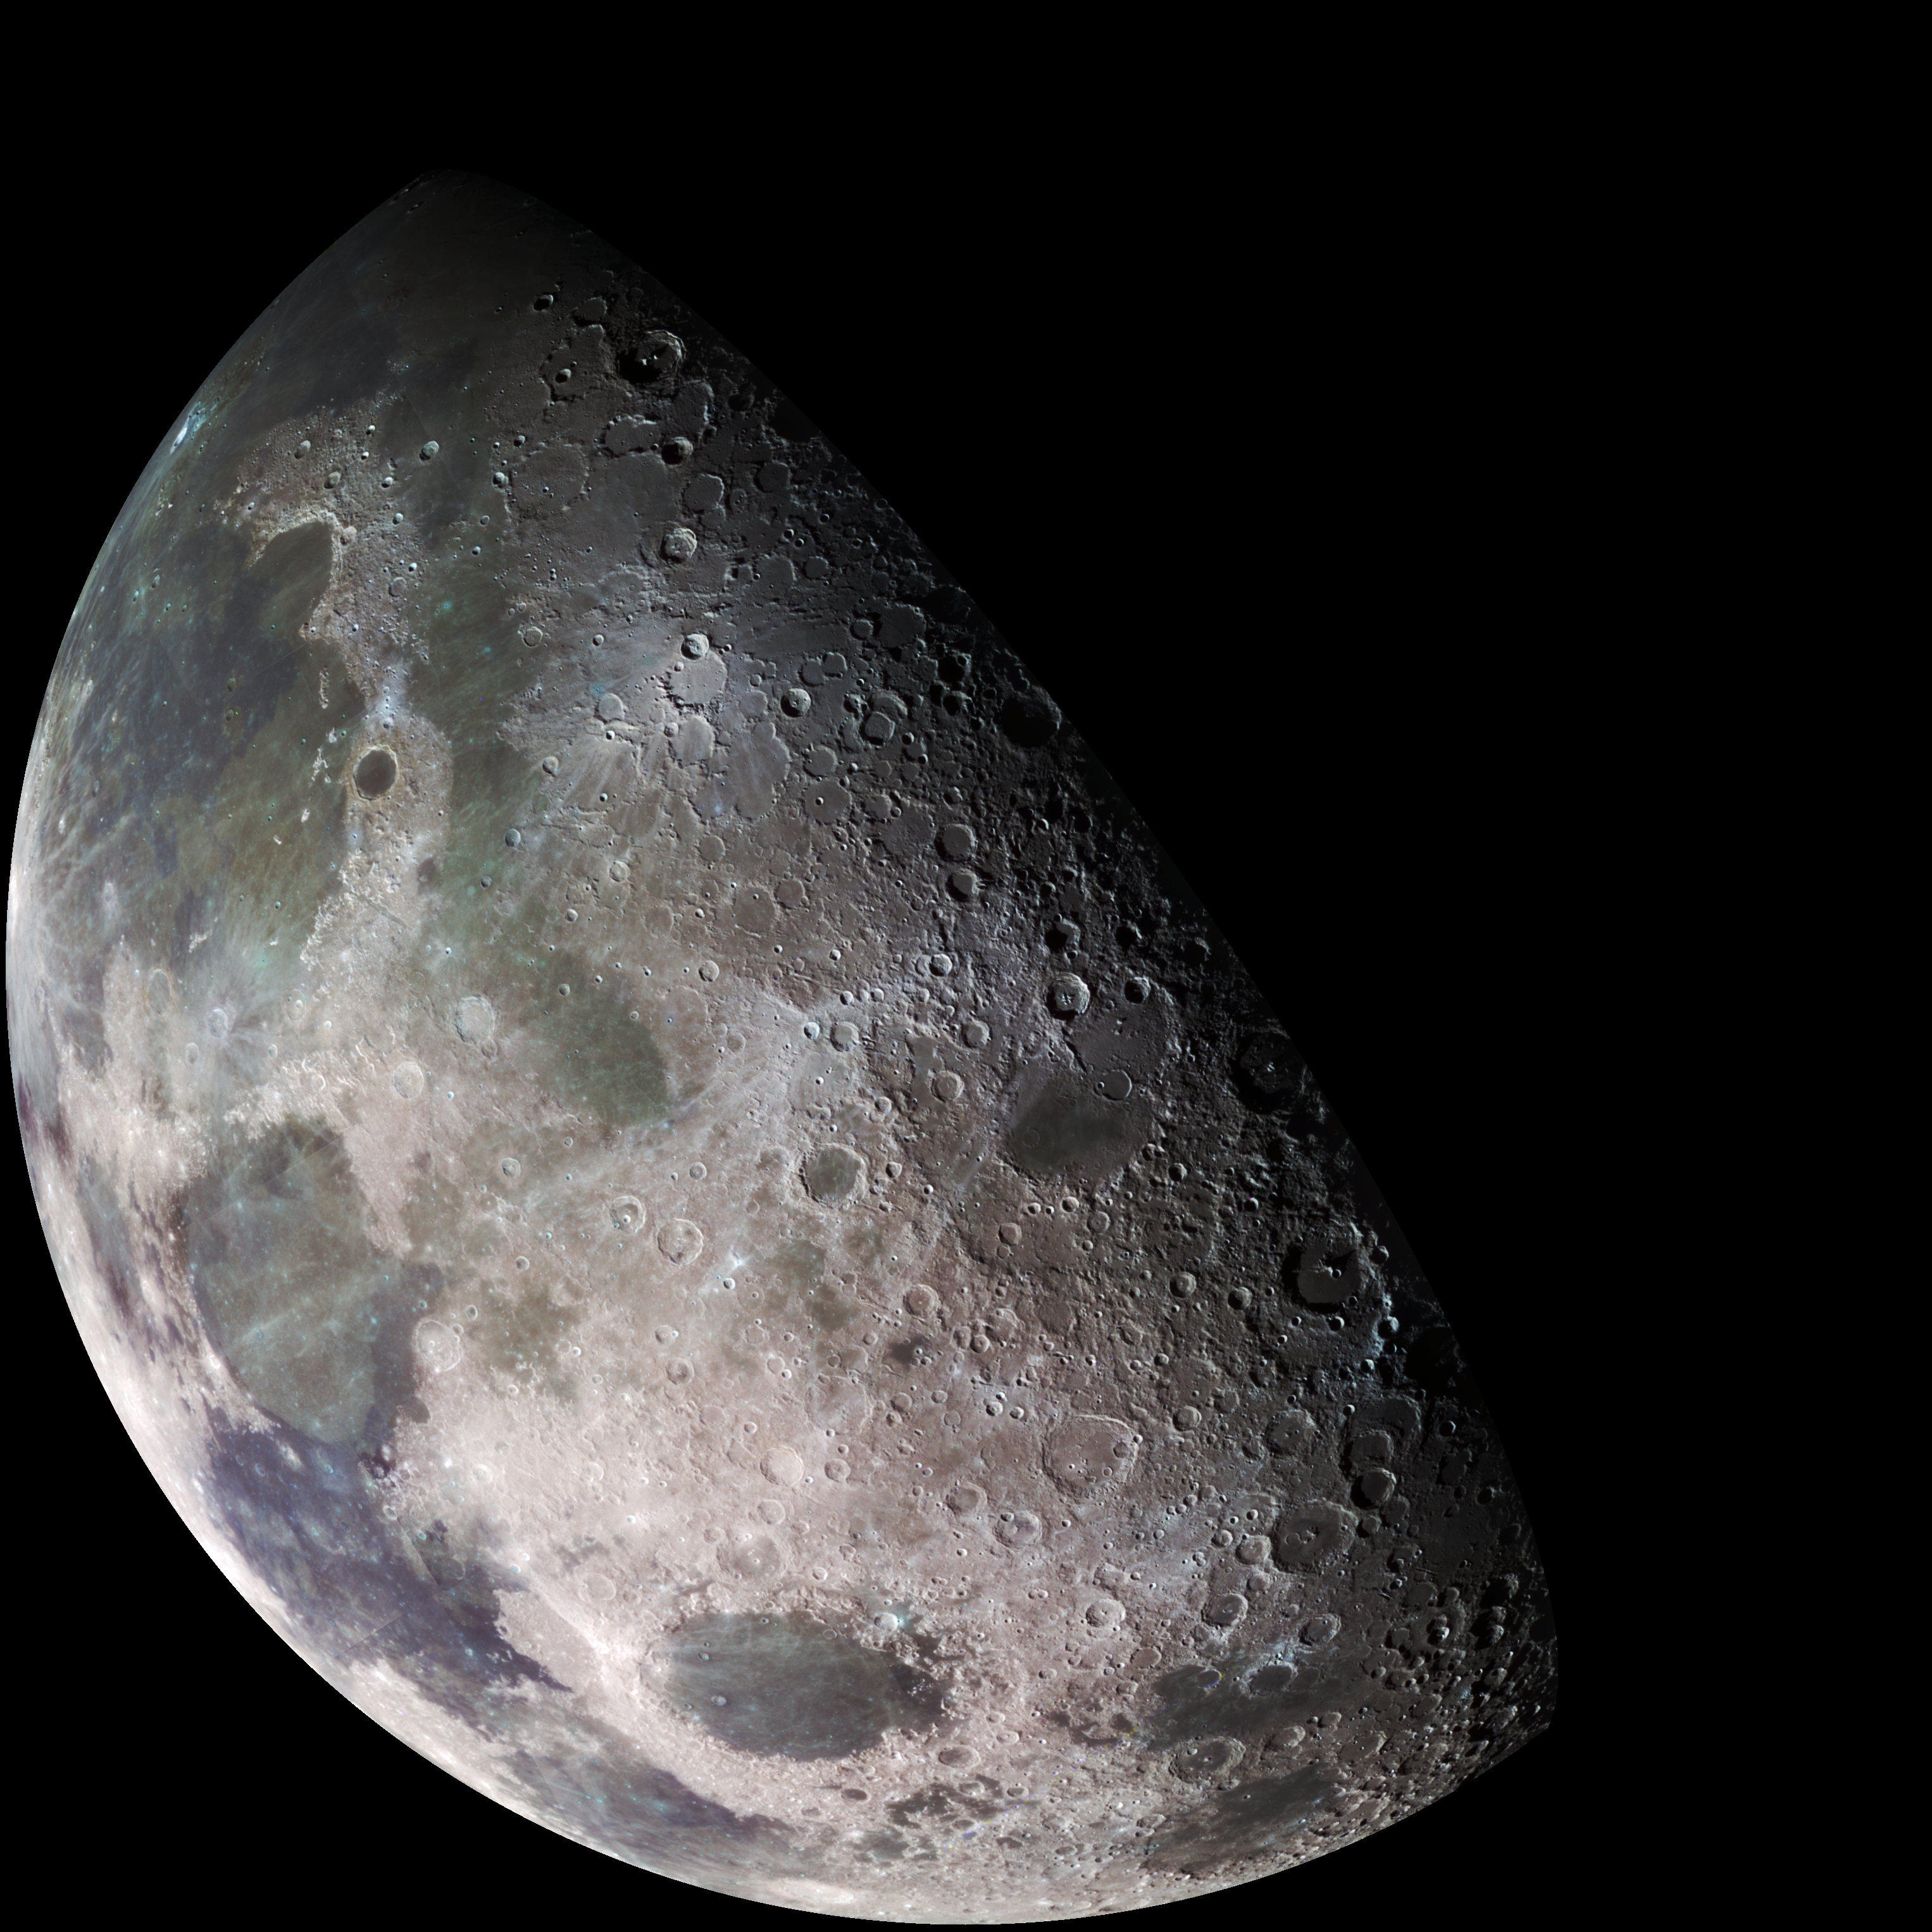

Moon – North Polar Mosaic, Color

During its flight, the Galileo spacecraft returned images of the Moon. The Galileo spacecraft surveyed the Moon on December 7, 1992, on its way to explore the Jupiter system in 1995-1997. The left part of this north pole view is visible from Earth. This color picture is a mosaic assembled from 18 images taken by Galileo’s imaging system through a green filter. The left part of this picture shows the dark, lava-filled Mare Imbrium (upper left); Mare Serenitatis (middle left), Mare Tranquillitatis (lower left), and Mare Crisium, the dark circular feature toward the bottom of the mosaic. Also visible in this view are the dark lava plains of the Marginis and Smythii Basins at the lower right. The Humboldtianum Basin, a 650-kilometer (400-mile) impact structure partly filled with dark volcanic deposits, is seen at the center of the image. The Moon’s north pole is located just inside the shadow zone, about a third of the way from the top left of the illuminated region. The Galileo project is managed for NASA’s Office of Space Science by the Jet Propulsion Laboratory.

Credit: NASA/JPL/USGS